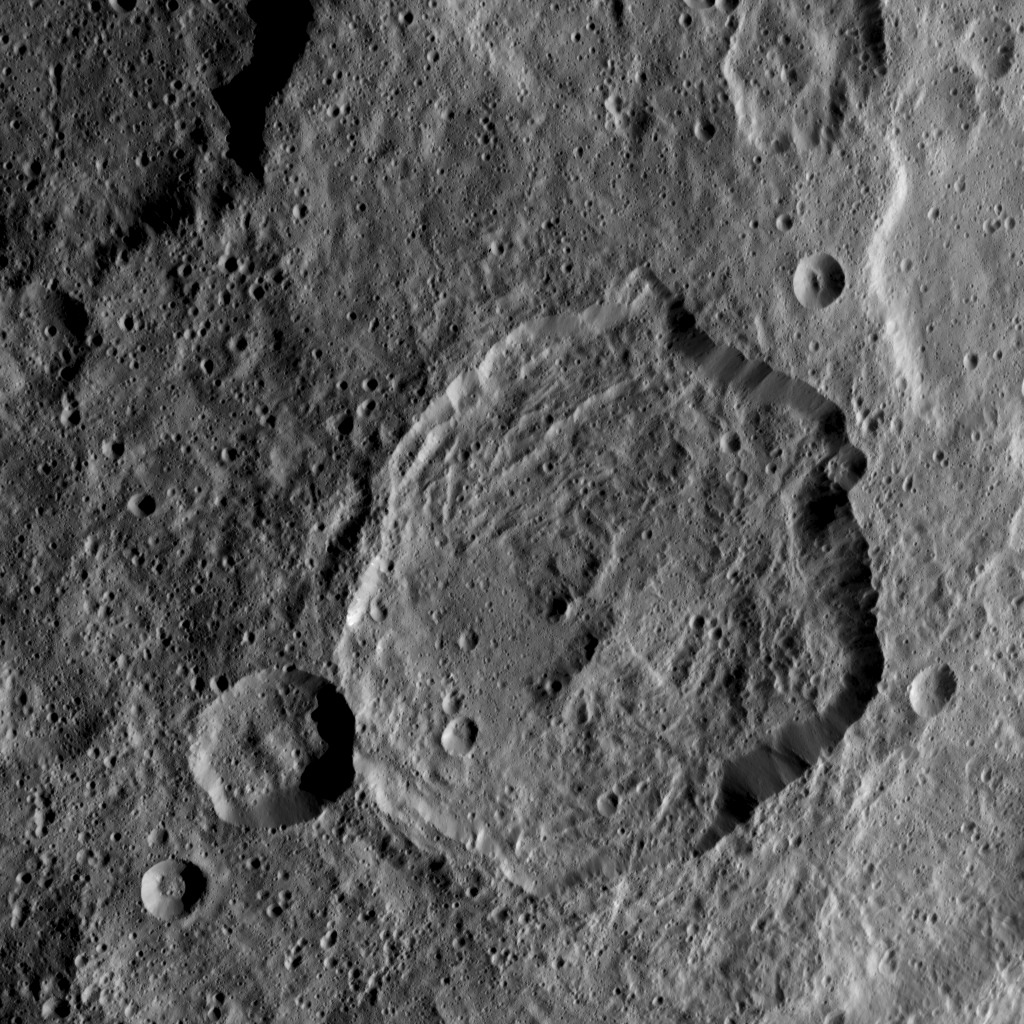

Dawn HAMO Image 32

This image, taken by NASA’s Dawn spacecraft, shows the surface of dwarf planet Ceres from an altitude of 915 miles (1,470 kilometers). The image was taken on September 9, 2015, and has a resolution of 450 feet (140 meters) per pixel.

Dawn’s mission is managed by JPL for NASA’s Science Mission Directorate in Washington. Dawn is a project of the directorate’s Discovery Program, managed by NASA’s Marshall Space Flight Center in Huntsville, Alabama. UCLA is responsible for overall Dawn mission science. Orbital ATK, Inc., in Dulles, Virginia, designed and built the spacecraft. The German Aerospace Center, the Max Planck Institute for Solar System Research, the Italian Space Agency and the Italian National Astrophysical Institute are international partners on the mission team.

Credit: NASA/JPL-Caltech/UCLA/MPS/DLR/IDA